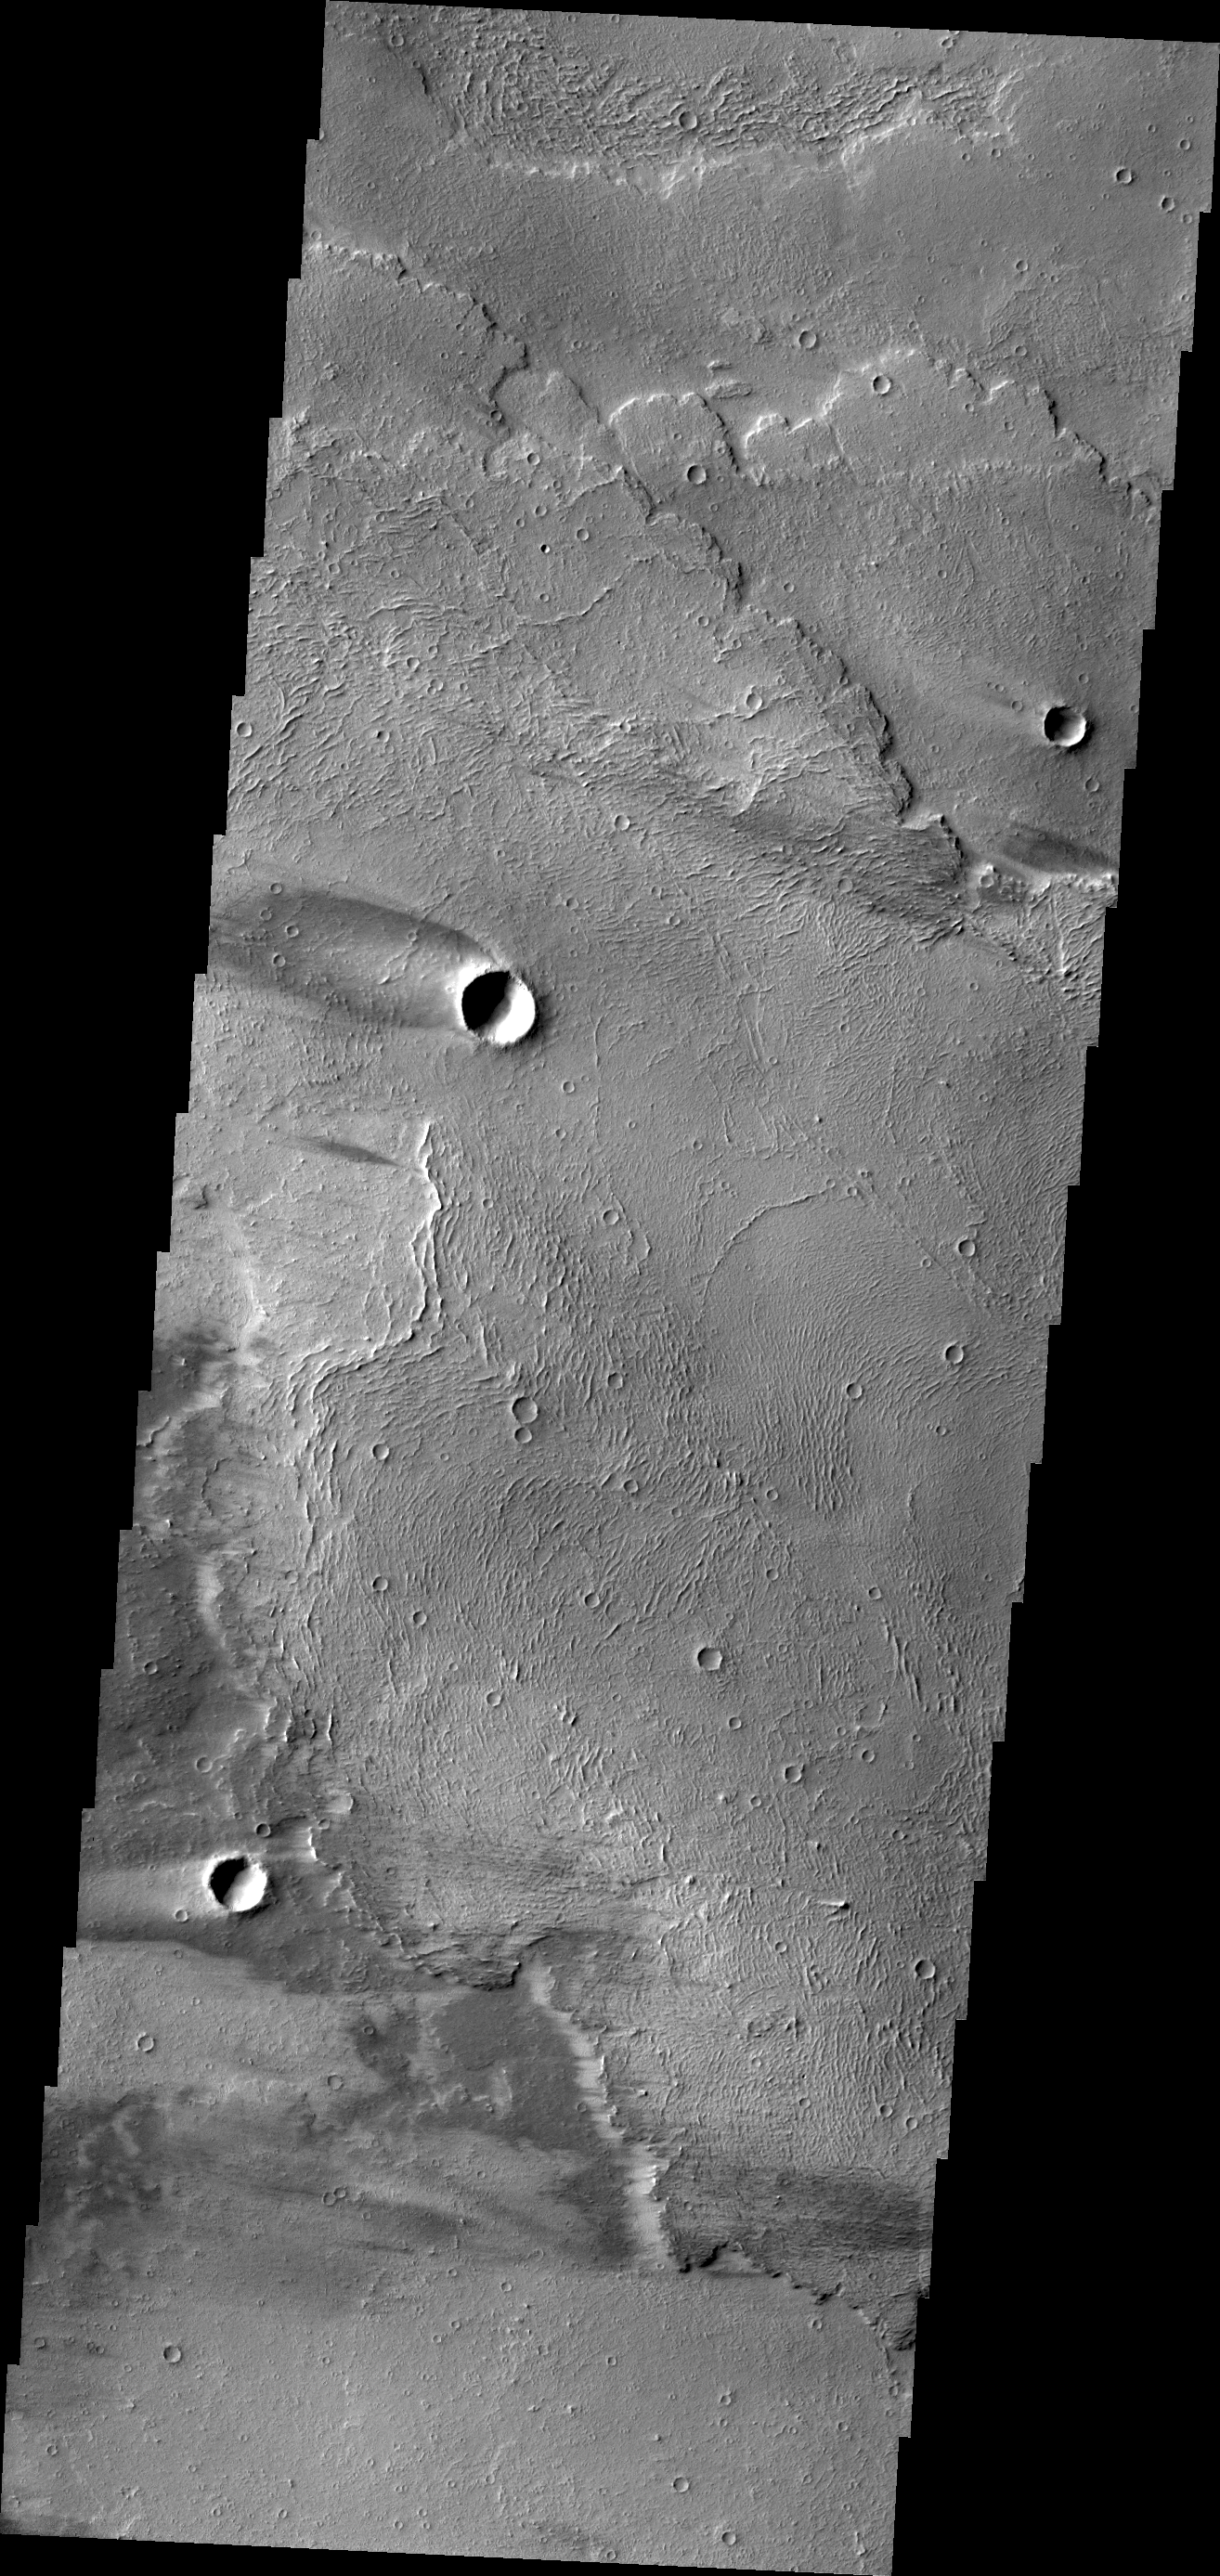

Windstreaks on Arsia Mons

The windstreaks in this VIS image are located on lava flows from Arsia Mons.

Credit: NASA/JPL/ASU